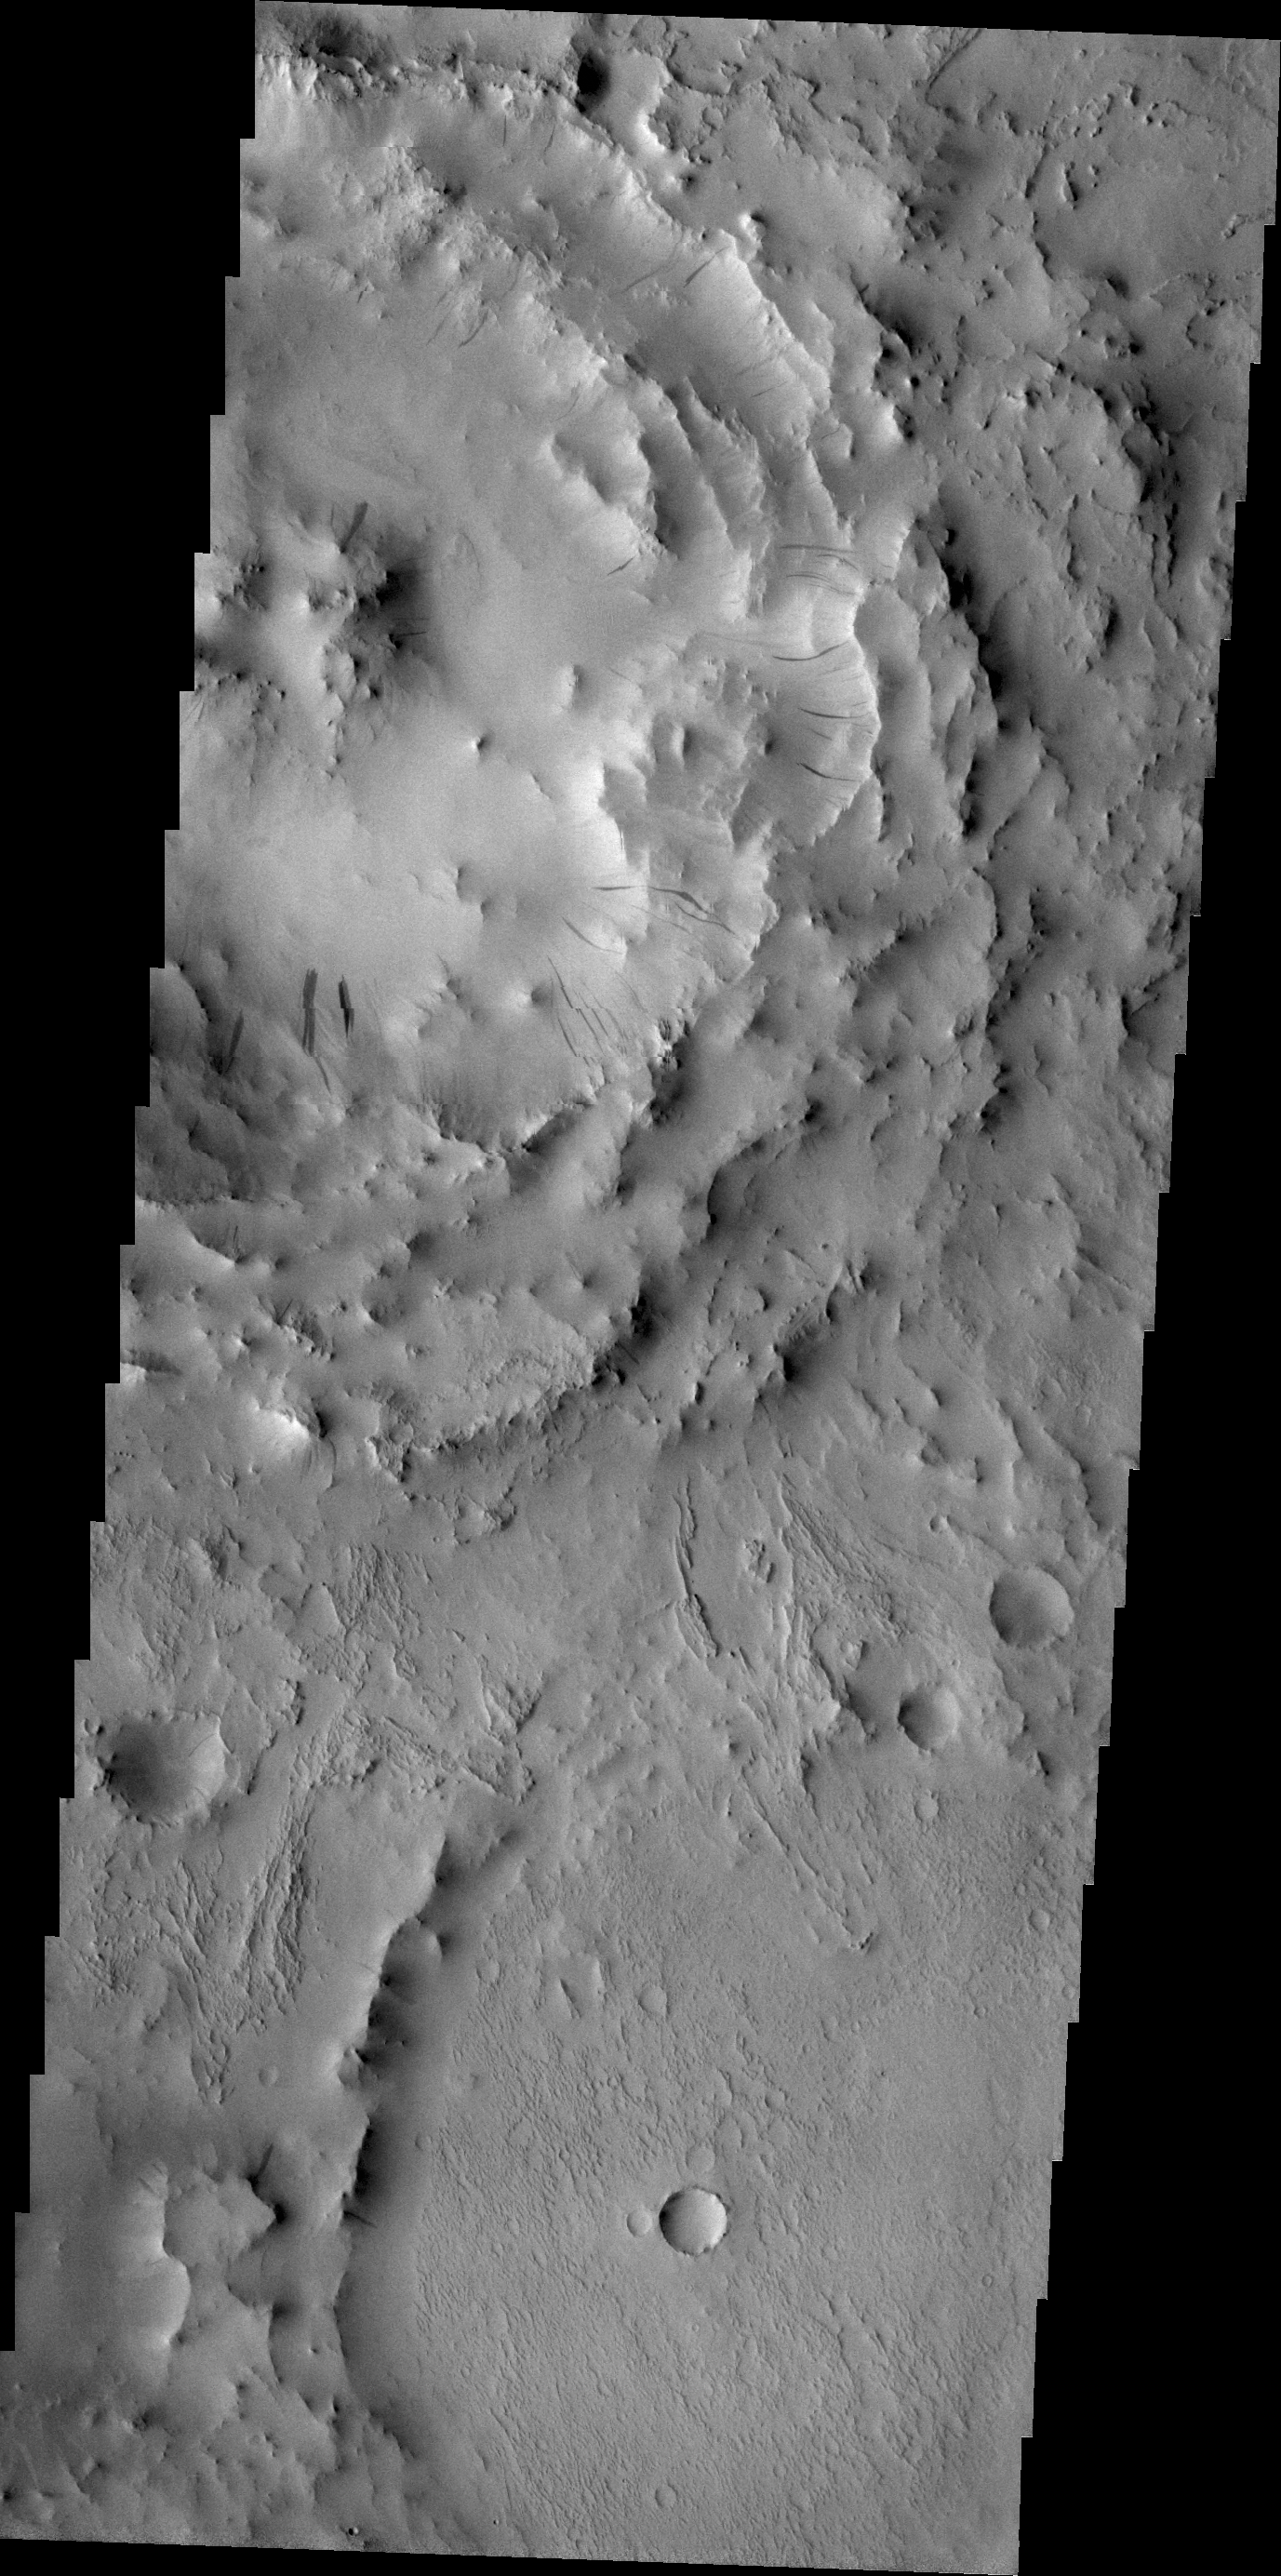

Dark Slope Streaks

Dark slope streaks are visible on the rim of this unnamed crater located on the floor of Cassini Crater.

Credit: NASA/JPL/ASU